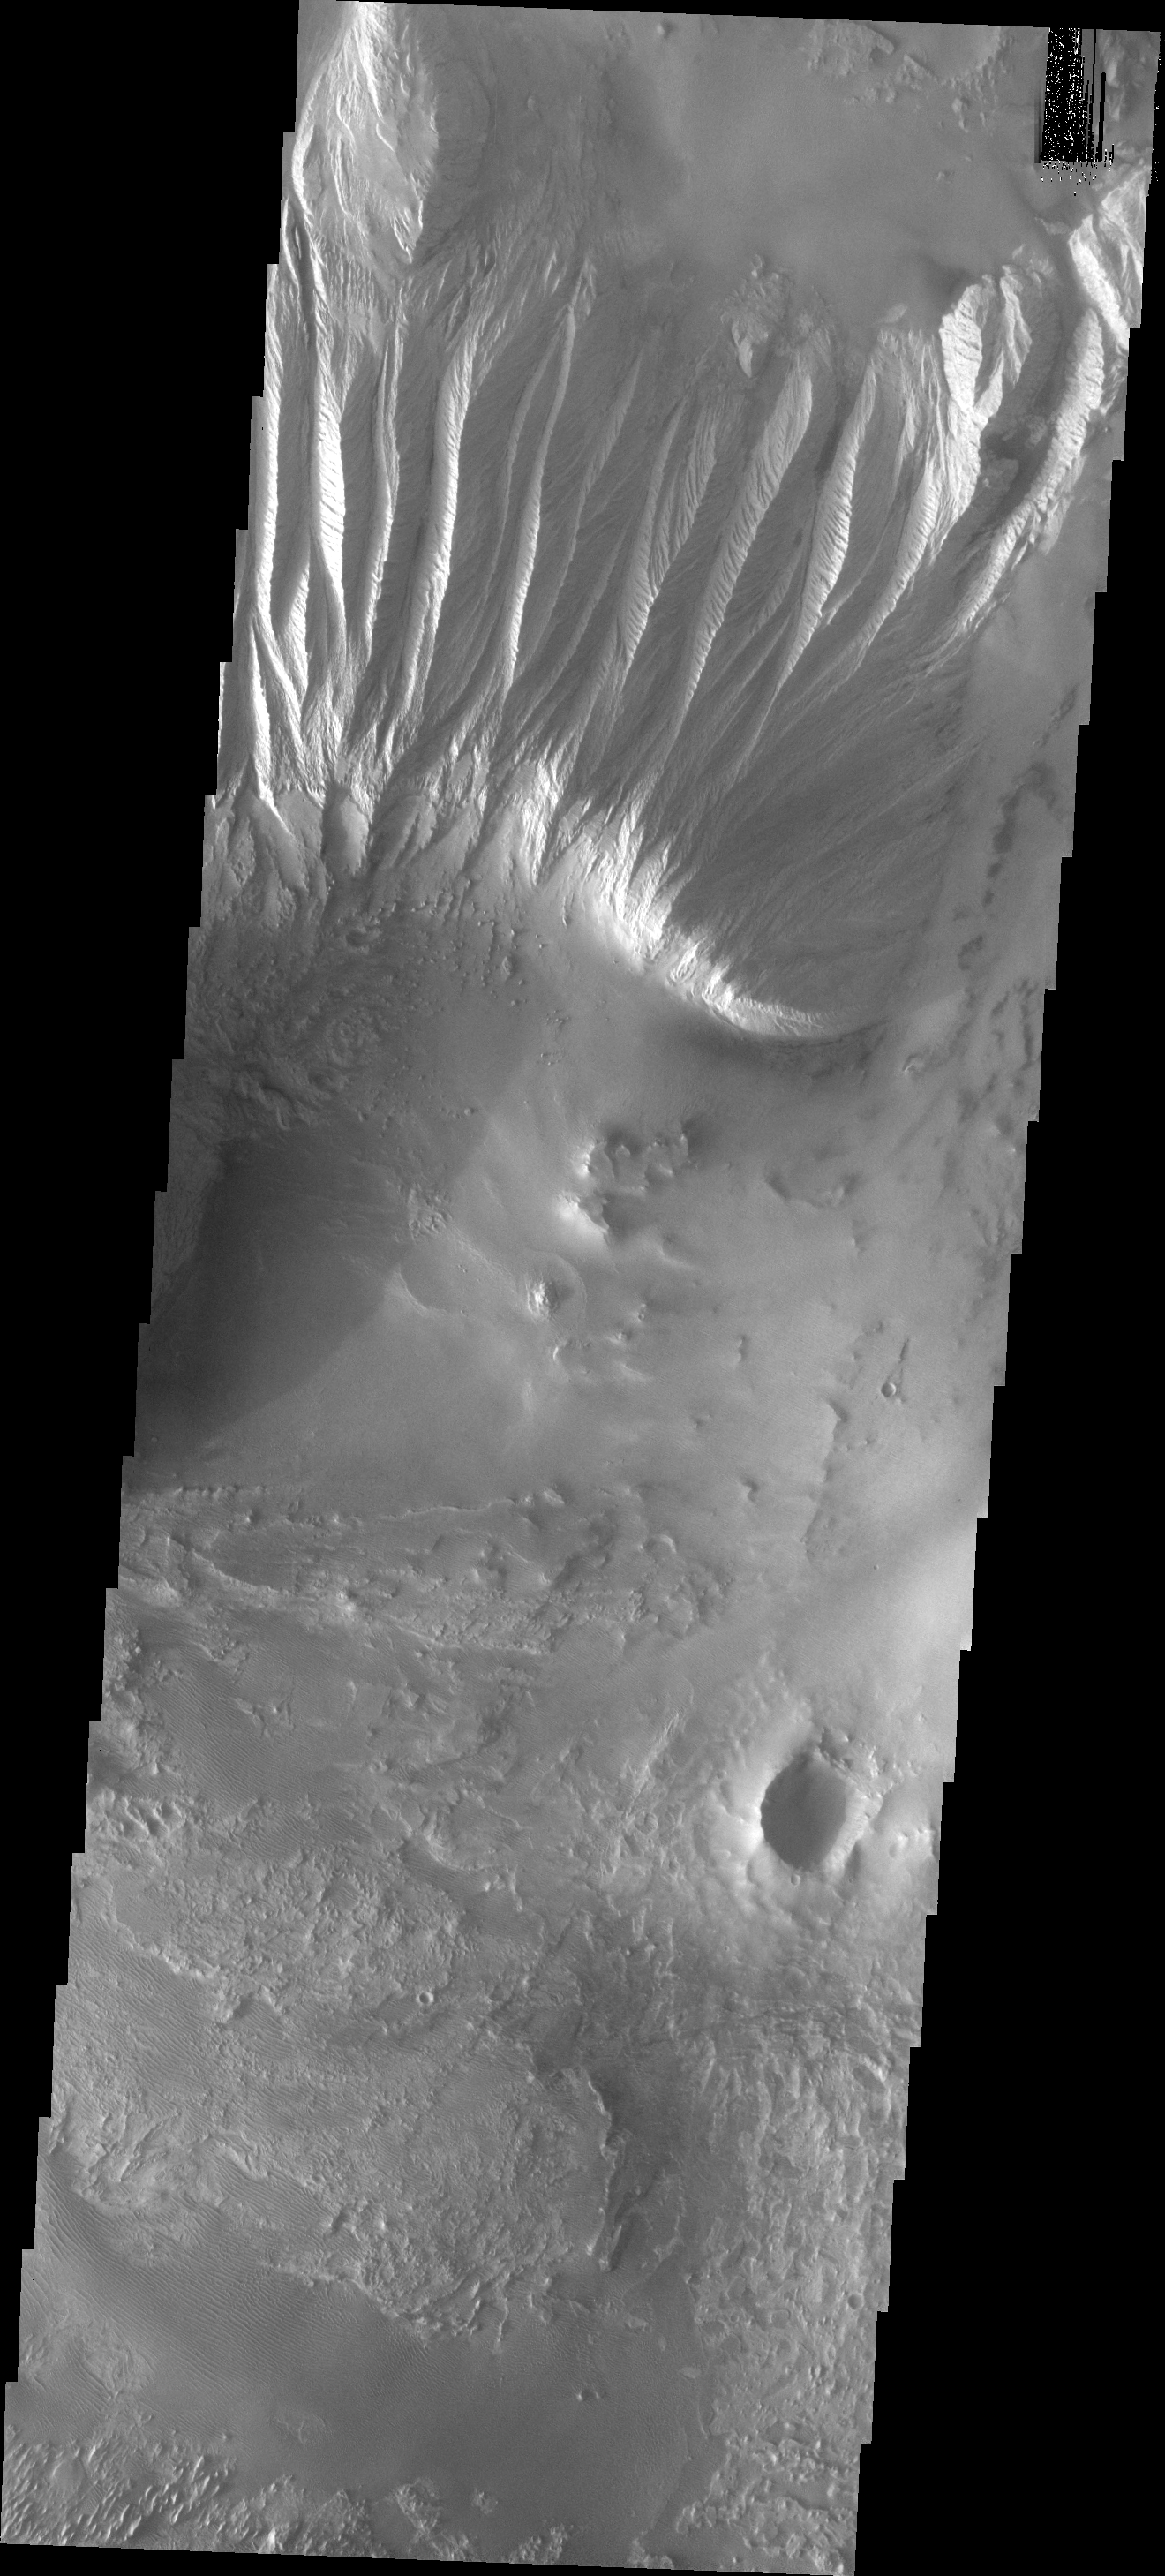

Candor Chasma

This image shows part of the eastern end of Candor Chasma.

Image information: VIS instrument. Latitude -8.0N, Longitude 295.0E. 18 meter/pixel resolution.

Please see the THEMIS Data Citation Note for details on crediting THEMIS images.

Note: this THEMIS visual image has not been radiometrically nor geometrically calibrated for this preliminary release. An empirical correction has been performed to remove instrumental effects. A linear shift has been applied in the cross-track and down-track direction to approximate spacecraft and planetary motion. Fully calibrated and geometrically projected images will be released through the Planetary Data System in accordance with Project policies at a later time.

NASA’s Jet Propulsion Laboratory manages the 2001 Mars Odyssey mission for NASA’s Office of Space Science, Washington, D.C. The Thermal Emission Imaging System (THEMIS) was developed by Arizona State University, Tempe, in collaboration with Raytheon Santa Barbara Remote Sensing. The THEMIS investigation is led by Dr. Philip Christensen at Arizona State University. Lockheed Martin Astronautics, Denver, is the prime contractor for the Odyssey project, and developed and built the orbiter. Mission operations are conducted jointly from Lockheed Martin and from JPL, a division of the California Institute of Technology in Pasadena.

Credit: NASA/JPL/ASU